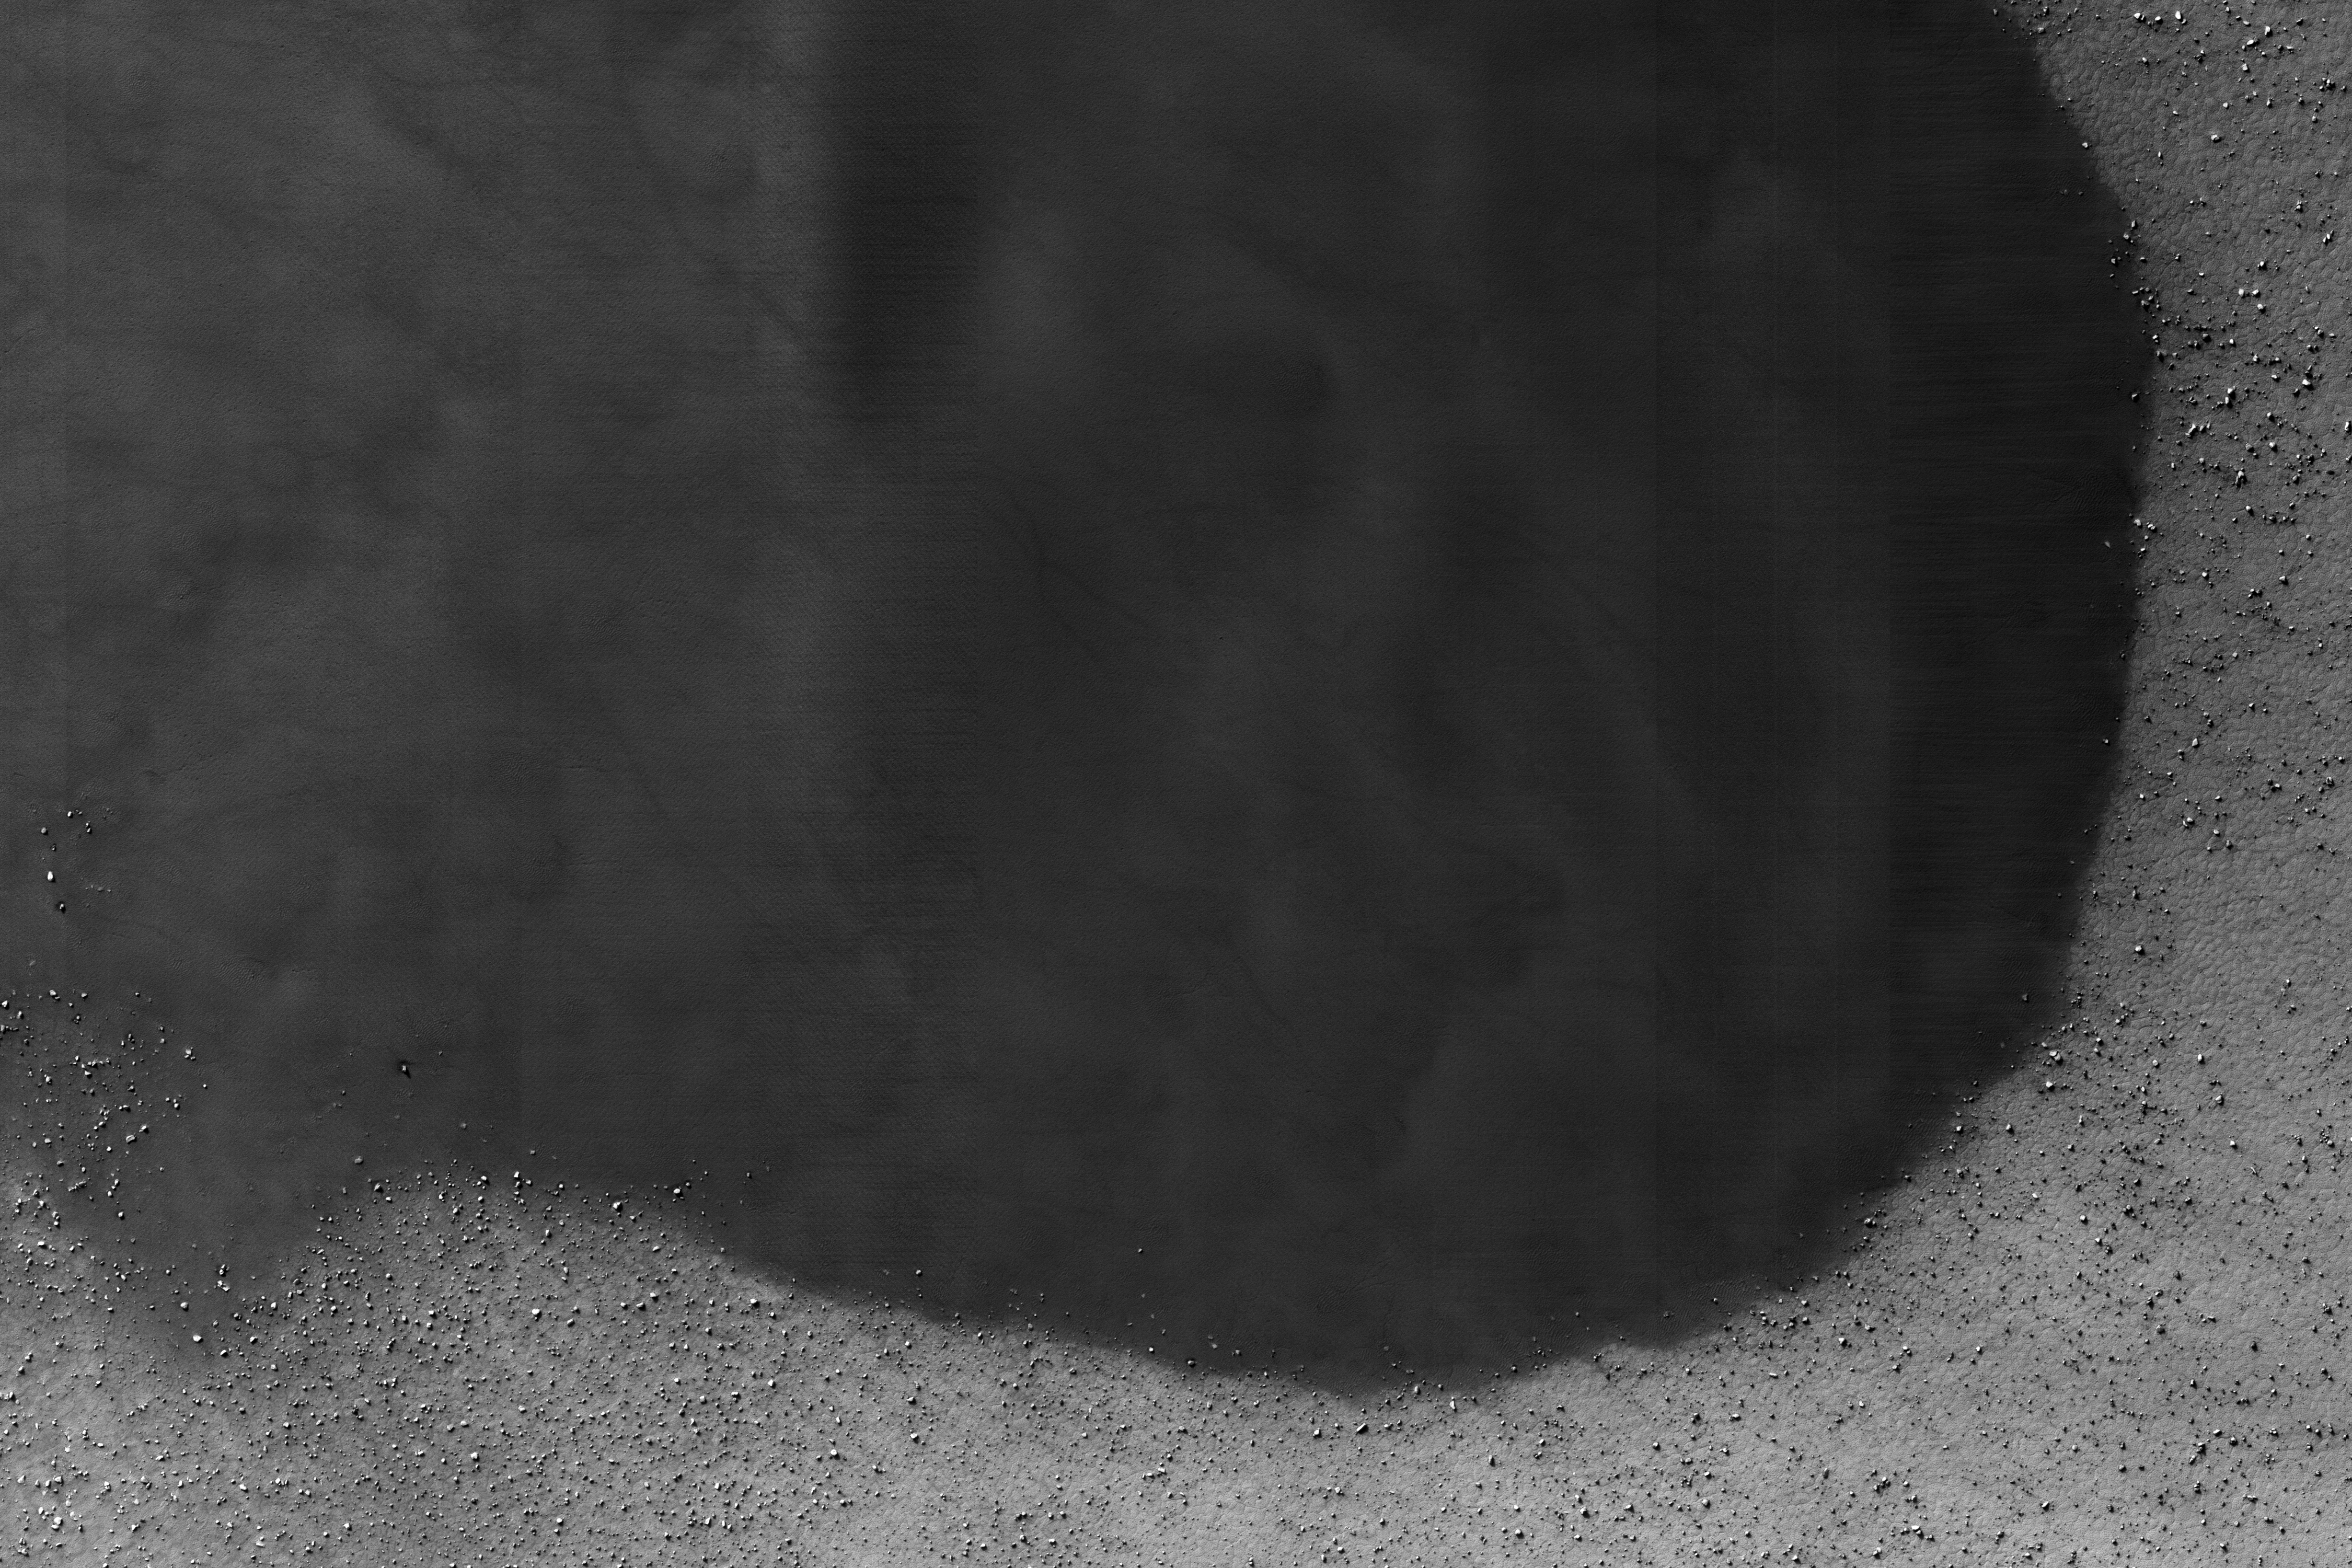

Monitoring Sand Sheets and Dunes

NASA’s Mars Reconnaissance Orbiter (MRO) captured this crater featuring sand dunes and sand sheets on its floor. What are sand sheets? Snow fall on Earth is a good example of sand sheets: when it snows, the ground gets blanketed with up to a few meters of snow. The snow mantles the ground and “mimics” the underlying topography. Sand sheets likewise mantle the ground as a relatively thin deposit.

This kind of environment has been monitored by HiRISE since 2007 to look for movement in the ripples covering the dunes and sheets. This is how scientists who study wind-blown sand can track the amount of sand moving through the area and possibly where the sand came from. Using the present environment is crucial to understanding the past: sand dunes, sheets, and ripples sometimes become preserved as sandstone and contain clues as to how they were deposited

The map is projected here at a scale of 25 centimeters (9.8 inches) per pixel. [The original image scale is 25 centimeters (9.8 inches) per pixel (with 1 x 1 binning); objects on the order of 75 centimeters (29.5 inches) across are resolved.] North is up.

This is a stereo pair with ESP_050261_1165.

The University of Arizona, Tucson, operates HiRISE, which was built by Ball Aerospace & Technologies Corp., Boulder, Colo. NASA’s Jet Propulsion Laboratory, a division of Caltech in Pasadena, California, manages the Mars Reconnaissance Orbiter Project for NASA’s Science Mission Directorate, Washington.

Credit: NASA/JPL-Caltech/Univ. of Arizona